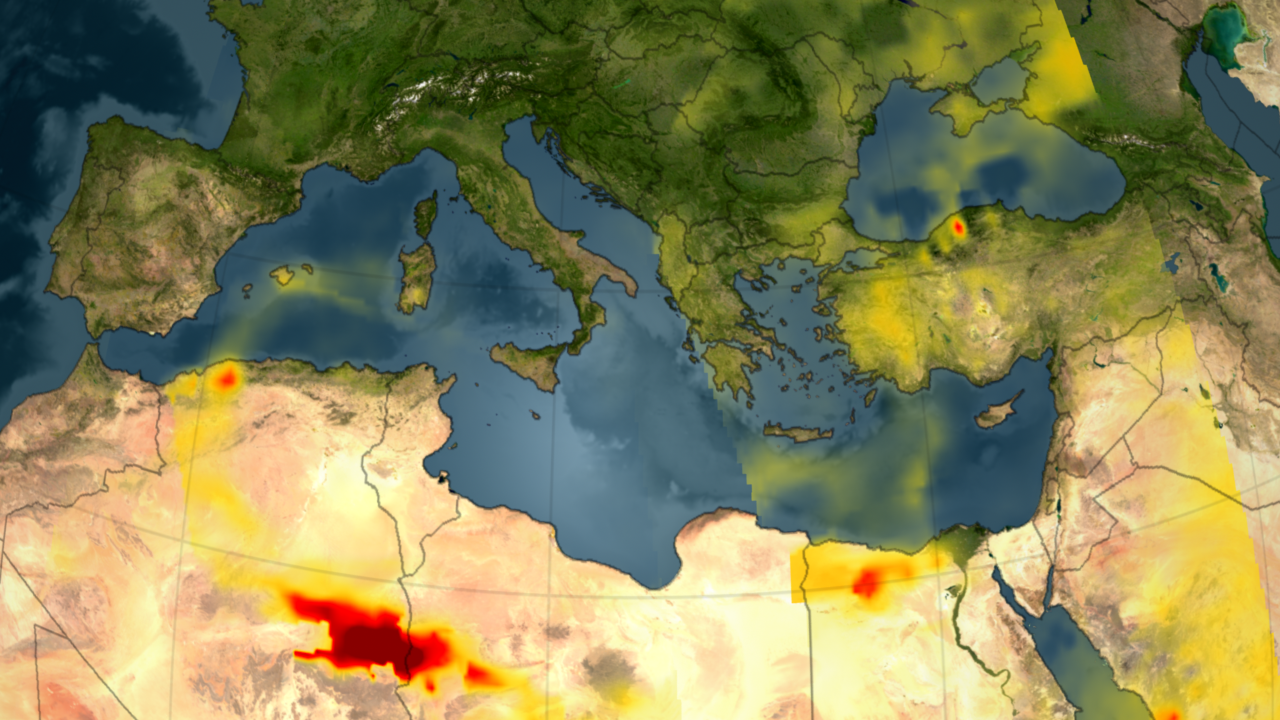

Visualization of Fires in Greece as seen by the Atmospheric Infrared Sounder

Four-Day Time Series

A series of fires across Greece in August of 2007 burned 469,000 acres and claimed the lives of 65 people. The fires, in which an estimated 4,000 people lost their homes, mostly occurred in the southern part of the country.

In the visualization (see above), the carbon monoxide signature from the fires in Greece is revealed in data retrieved by the Atmospheric Infrared Sounder, AIRS. Forest fires create large amounts of carbon monoxide. AIRS provides daily global maps of carbon monoxide from space, allowing scientists to follow the global transport of this gas day-to-day. The visualization covers data retrieved over the period from August 24-28, 2007, and shows the amount of CO that has risen into the broad layer within the free troposphere.

More carbon monoxide generally means more pollution, either natural from wildfires or from industrial and domestic sources.

Beginning August 24, a significant plume emanates from the extensive fires burning in Greece. This plume moves southeast across the Mediterranean Sea and over North Africa from August 24 to 28. It crosses to Africa and arcs westward over the Sahara Desert and continues to curl around over the Eastern Mediterranean toward Sardinia and Corsica.

About AIRS
The Atmospheric Infrared Sounder, AIRS, in conjunction with the Advanced Microwave Sounding Unit, AMSU, senses emitted infrared and microwave radiation from Earth to provide a three-dimensional look at Earth’s weather and climate. Working in tandem, the two instruments make simultaneous observations all the way down to Earth’s surface, even in the presence of heavy clouds. With more than 2,000 channels sensing different regions of the atmosphere, the system creates a global, three-dimensional map of atmospheric temperature and humidity, cloud amounts and heights, greenhouse gas concentrations, and many other atmospheric phenomena. Launched into Earth orbit in 2002, the AIRS and AMSU instruments fly onboard NASA’s Aqua spacecraft and are managed by NASA’s Jet Propulsion Laboratory in Pasadena, Calif., under contract to NASA. JPL is a division of the California Institute of Technology in Pasadena.

Credit: NASA/JPL/Scientific Visualization Studio